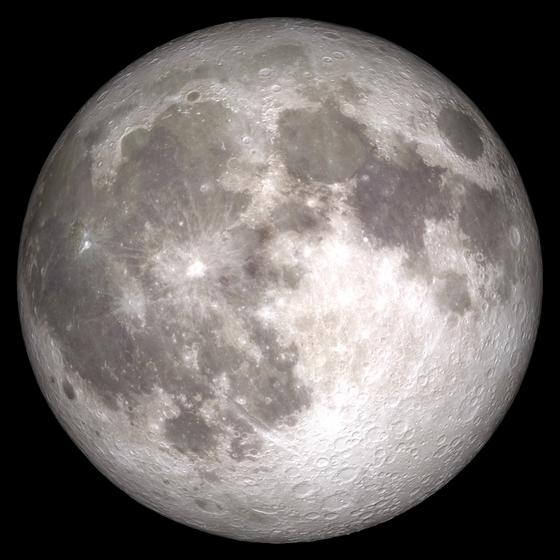

"Pink" Full Moon and Partial Lunar Eclipse on April 25, 2013

Share YOUR pink moon and/or partial lunar eclipse images in our Flickr Group here: www.flickr.com/groups/pinkmoon/ TimeThursday, April 25, 2013, 21:00 UT Phase 100.0% Diameter - 1962.6 arcseconds Distance - 365185 km (28.66 Earth diameters There is a special lunar name for every full moon in a year. The April 25 full moon is known as the “Full Pink Moon” because of the grass pink – or wild ground phlox – flower, which is one of the earliest widespread flowers to bloom in the spring. This month’s full moon is also known as the Sprouting Grass moon and the Egg moon. The first lunar eclipse of 2013 occurs at the Moon's ascending node in southern Virgo about 12° east of Spica (mv = +1.05). It is visible primarily from the Eastern Hemisphere. This event will not be visible in North America, it will only be visible from Eastern Europea, Africa, Asia, and Western Australia. April’s full moon, which is set to rise tonight, is known as a pink moon. And this year it coincides with the partial lunar eclipse. This NASA animation shows elevation measurements by the Lunar Orbiter Laser Altimeter (LOLA) aboard the Lunar Reconnaissance Orbiter (LRO).

Credit: NASA/Goddard Space Flight Center Scientific Visualization Studio